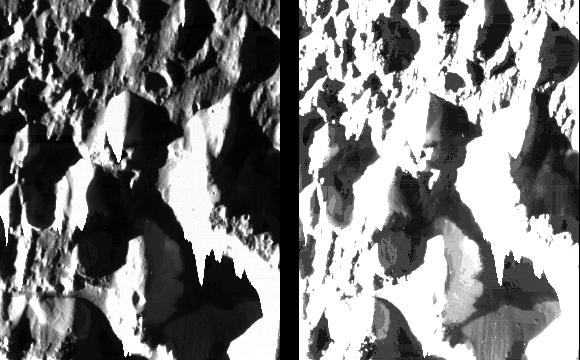

Fine Details of the Icy Surface of Ganymede

Dramatic view of fine details in ice hills and valleys in an unnamed region on Jupiter’s moon Ganymede. North is to the top of the picture and the sun illuminates the surface from the left. The finest details that can be discerned in this picture are only 11 meters across (similar to the size of an average house) some 2000 times better than previous images of this region. The bright areas in the left hand version are the sides of hills facing the sun; the dark areas are shadows. In the right hand version the processing has been changed to bring out details in the shadowed regions that are illuminated by the bright hillsides. The brightness of some of the hillsides is so high that the picture elements “spill over” down the columns of the picture. The image was taken on June 28, 1996 from a distance of about 1000 kilometers. The Jet Propulsion Laboratory, Pasadena, CA manages the mission for NASA’s Office of Space Science, Washington, DC.

Credit: NASA/JPL